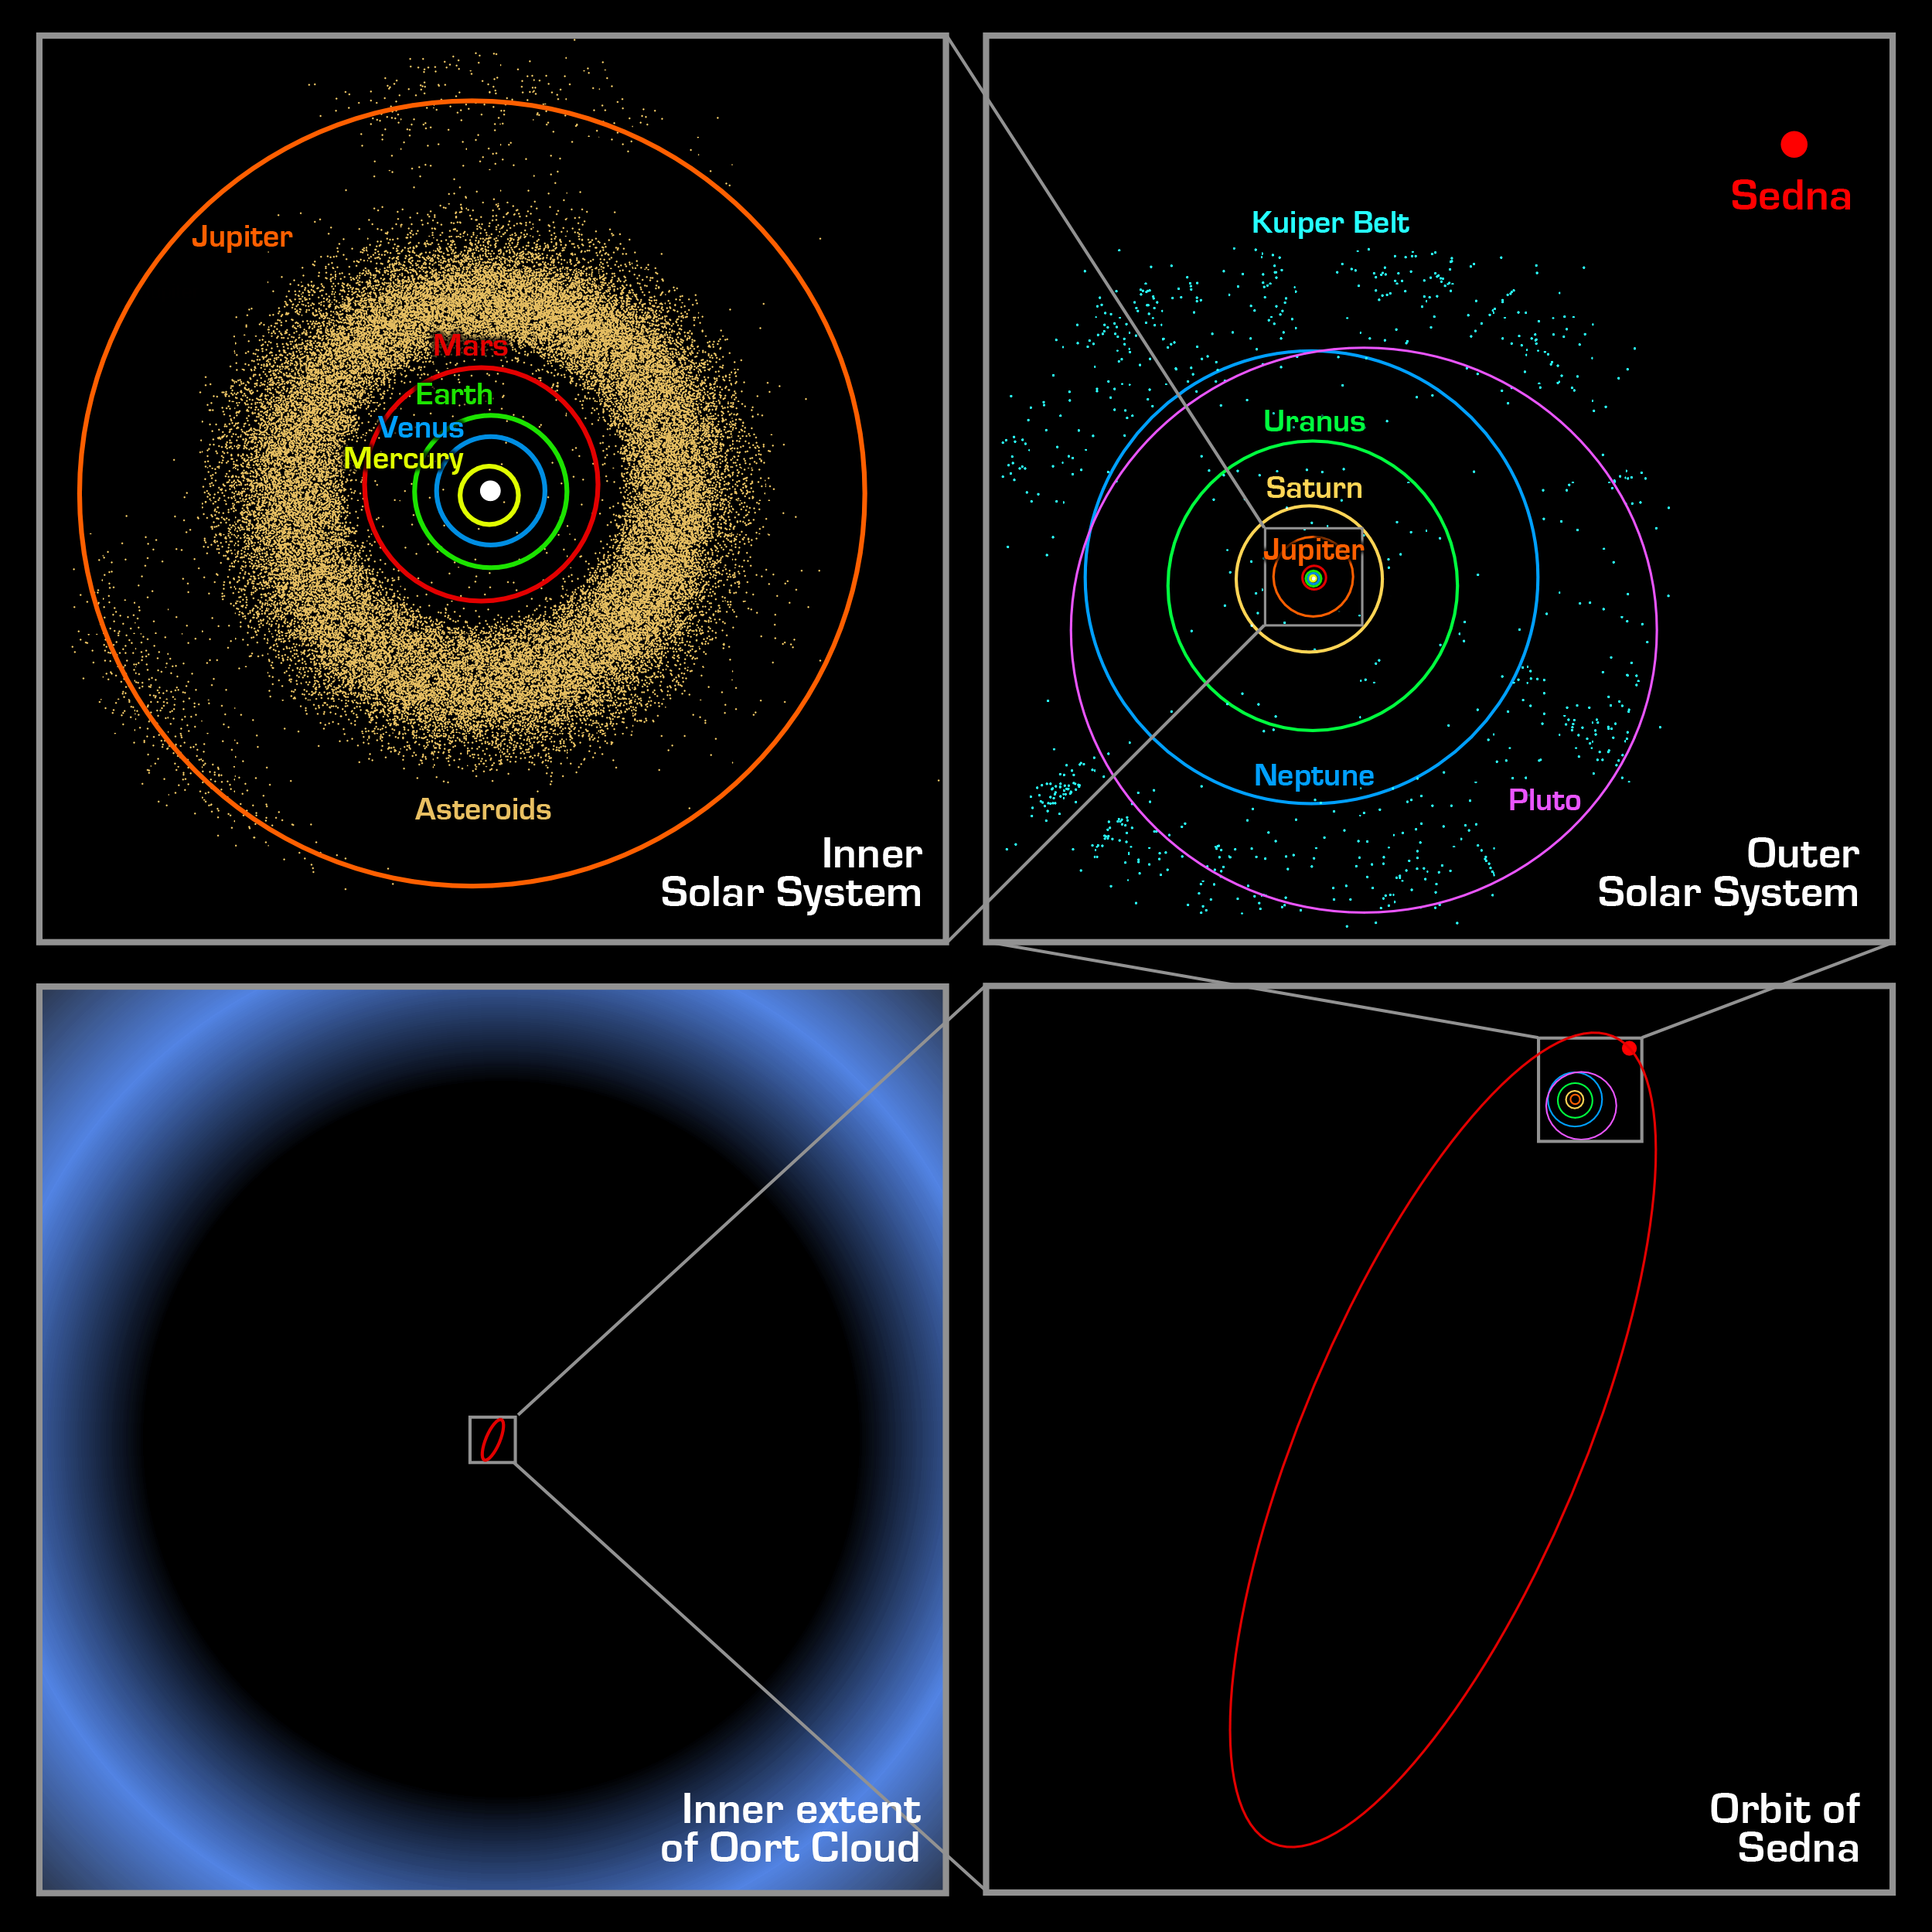

Sedna Orbit Comparisons

These four panels show the location of the newly discovered planet-like object, dubbed “Sedna,” which lies in the farthest reaches of our solar system. Each panel, moving counterclockwise from the upper left, successively zooms out to place Sedna in context. The first panel shows the orbits of the inner planets, including Earth, and the asteroid belt that lies between Mars and Jupiter. In the second panel, Sedna is shown well outside the orbits of the outer planets and the more distant Kuiper Belt objects. Sedna’s full orbit is illustrated in the third panel along with the object’s current location. Sedna is nearing its closest approach to the Sun; its 10,000 year orbit typically takes it to far greater distances. The final panel zooms out much farther, showing that even this large elliptical orbit falls inside what was previously thought to be the inner edge of the Oort cloud. The Oort cloud is a spherical distribution of cold, icy bodies lying at the limits of the Sun’s gravitational pull. Sedna’s presence suggests that this Oort cloud is much closer than scientists believed.

Credit: NASA/Caltech